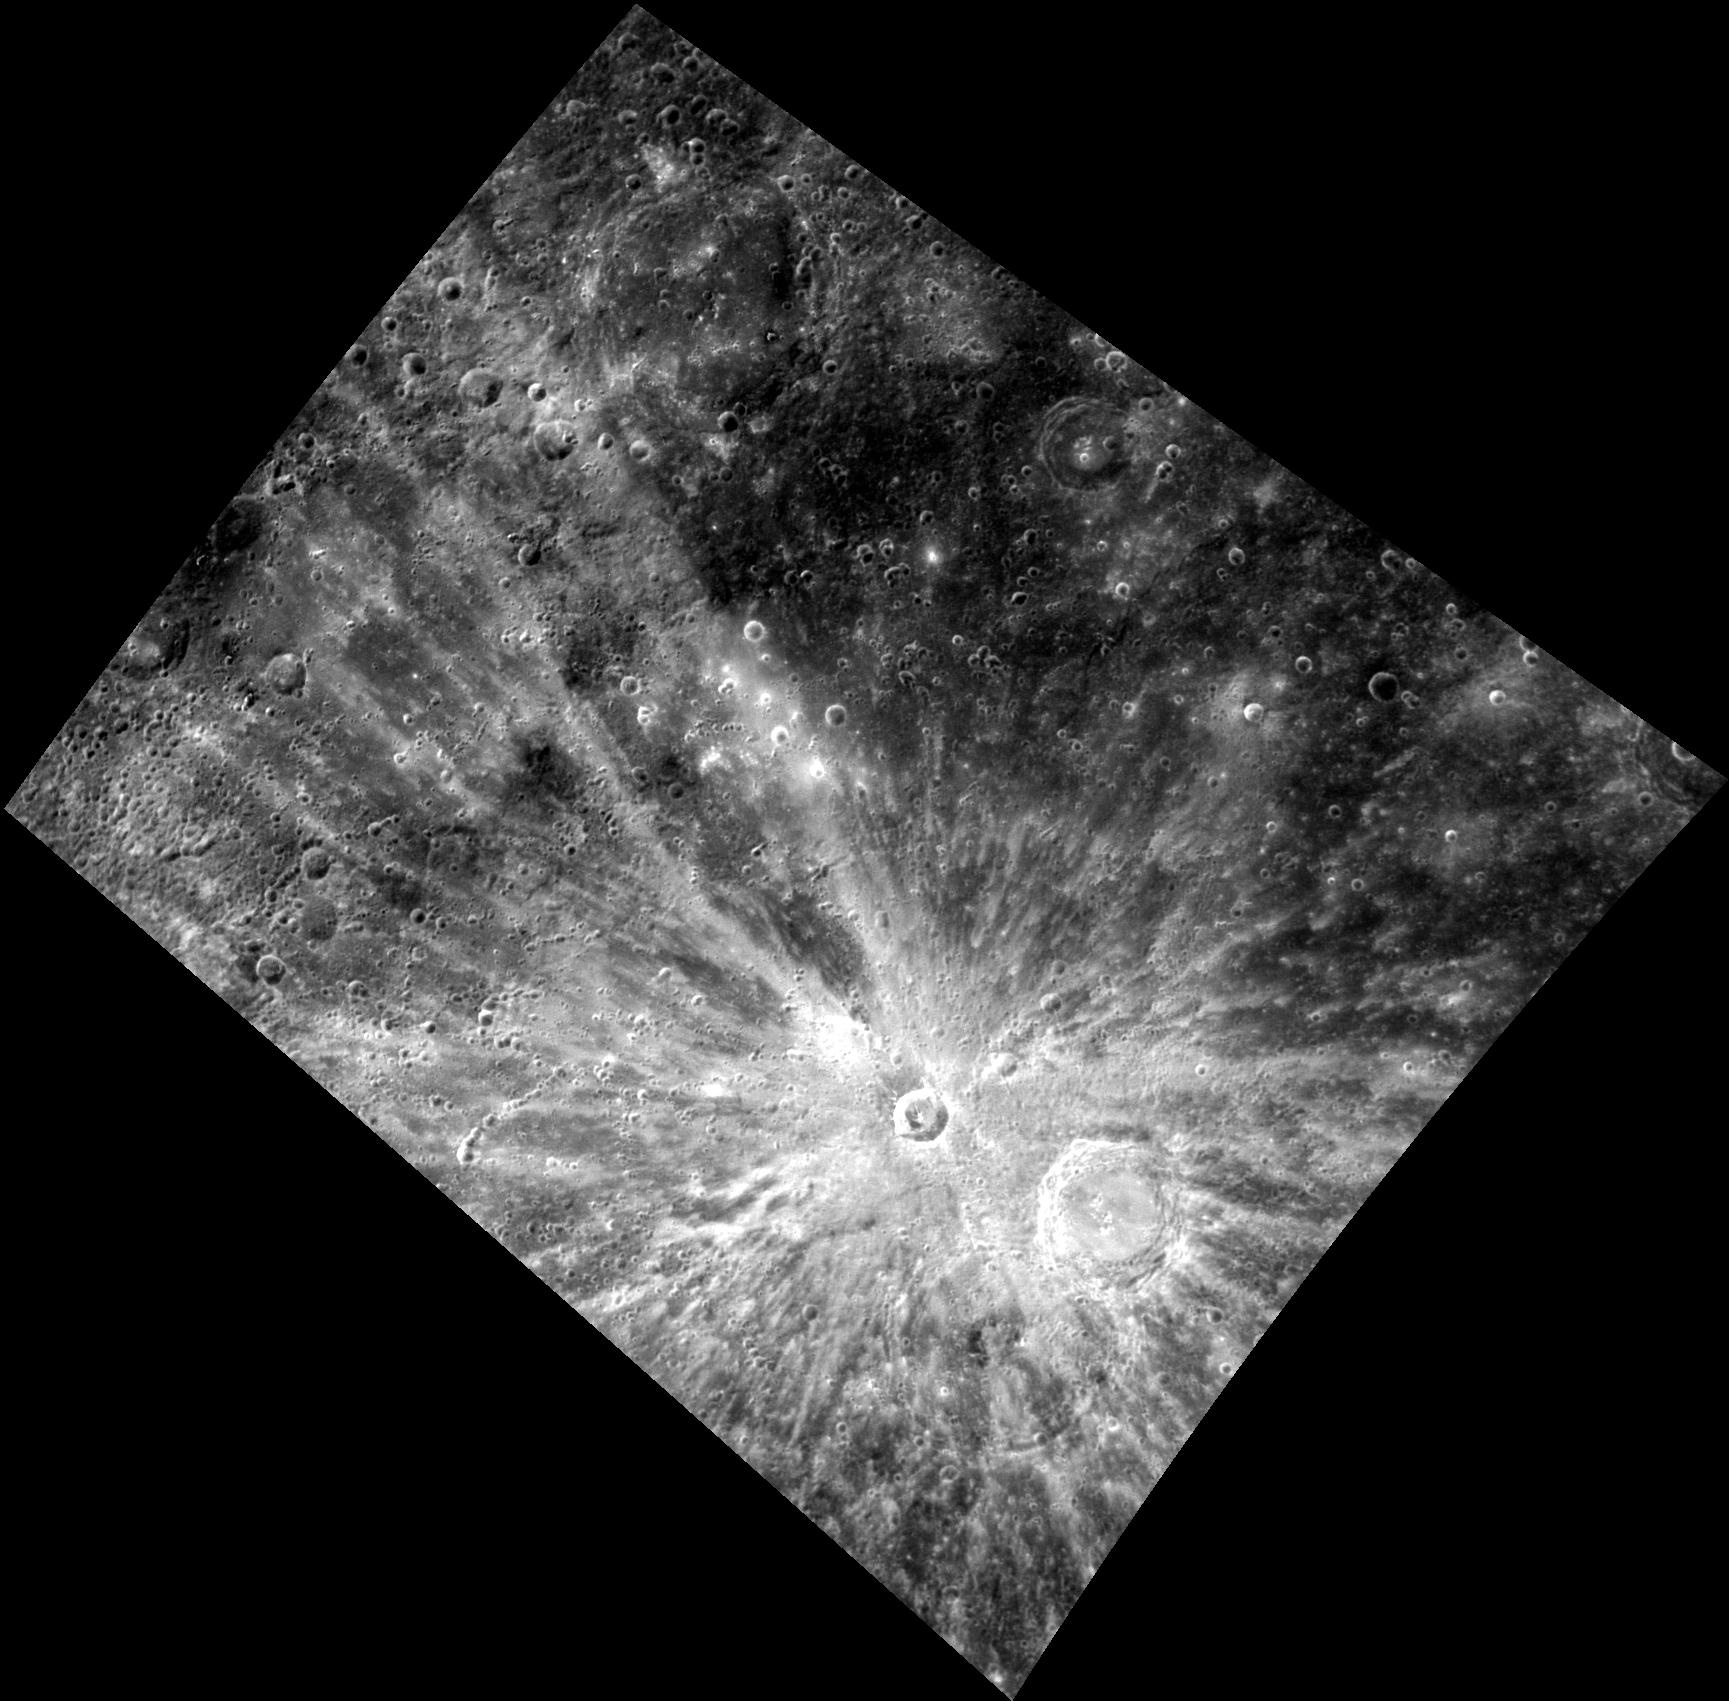

Small, Yet Striking

Xiao Zhao, a relatively small fresh crater, stretches its rays across this entire image, illustrating that small impacts are still quite powerful. The bright crater rays, composed of fresh material excavated by the impact, are contrasted by the older, darker surrounding surface. Another small impact crater well known for its extensive rays is Han Kan.

This image was acquired as a high-resolution targeted observation. Targeted observations are images of a small area on Mercury’s surface at resolutions much higher than the 250-meter/pixel (820 feet/pixel) morphology base map or the 1-kilometer/pixel (0.6 miles/pixel) color base map. It is not possible to cover all of Mercury’s surface at this high resolution during MESSENGER’s one-year mission, but several areas of high scientific interest are generally imaged in this mode each week.

The MESSENGER spacecraft is the first ever to orbit the planet Mercury, and the spacecraft’s seven scientific instruments and radio science investigation are unraveling the history and evolution of the Solar System’s innermost planet. Visit the Why Mercury? section of this website to learn more about the key science questions that the MESSENGER mission is addressing. During the one-year primary mission, MDIS is scheduled to acquire more than 75,000 images in support of MESSENGER’s science goals.

Date acquired: July 11, 2011
Image Mission Elapsed Time (MET): 218840609
Image ID: 489105
Instrument: Wide Angle Camera (WAC) of the Mercury Dual Imaging System (MDIS)
WAC filter: 9 (996 nanometers)
Center Latitude: 14.17°
Center Longitude: 122.3° E
Resolution: 456 meters/pixel
Scale: Diameter of Xiao Zhao is 24.2 kilometers (15.0 miles)
Incidence Angle: 22.1°
Emission Angle: 34.3°
Phase Angle: 56.4°

These images are from MESSENGER, a NASA Discovery mission to conduct the first orbital study of the innermost planet, Mercury. For information regarding the use of images, see the MESSENGER image use policy.

Credit: NASA/Johns Hopkins University Applied Physics Laboratory/Carnegie Institution of Washington